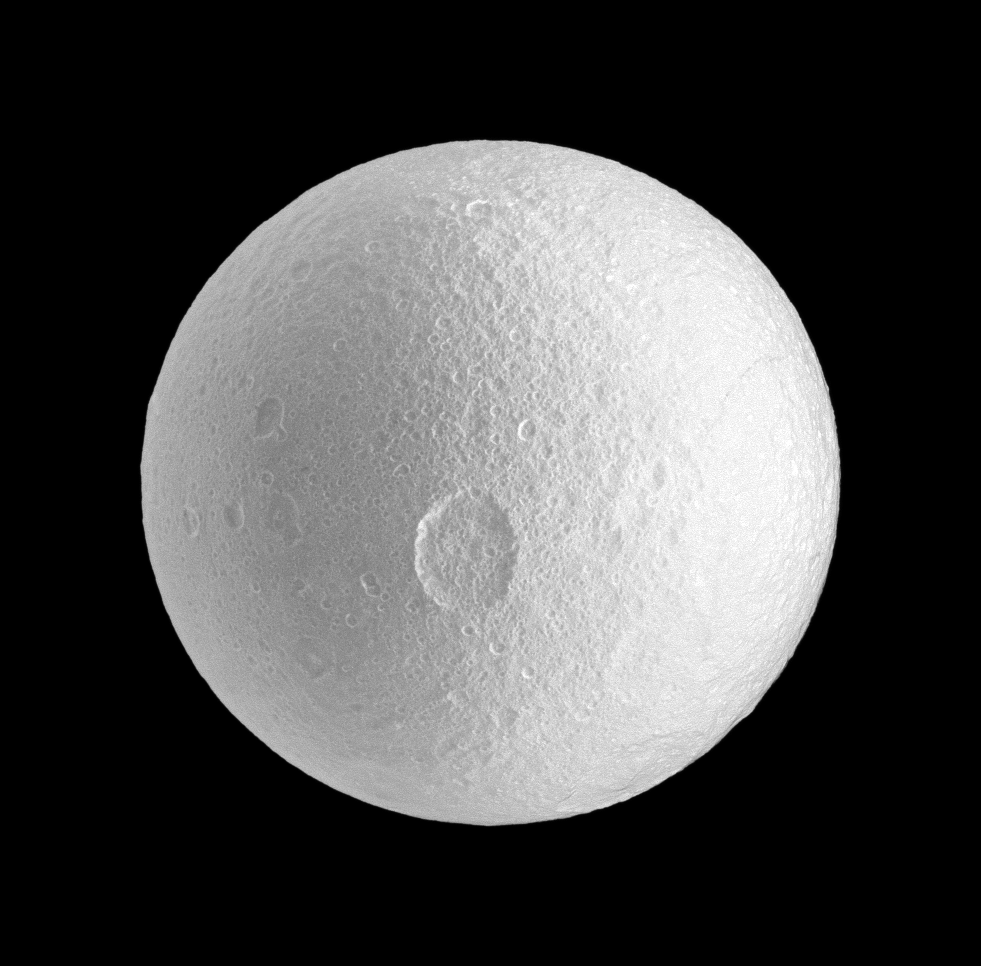

Spotlight on Penelope

The Cassini spacecraft spies the large Penelope crater on Saturn’s moon Tethys.

Penelope crater lies near the center of the image. See PIA11495 to learn more about the prominent features on Tethys. This view looks toward the trailing hemisphere of Tethys (1,062 kilometers, or 660 miles across). North on Tethys is up.

The image was taken with the Cassini spacecraft narrow-angle camera on Oct. 14, 2009 using a spectral filter sensitive to wavelengths of ultraviolet light centered at 338 nanometers. The view was obtained at a distance of approximately 256,000 kilometers (159,000 miles) from Tethys and at a Sun-Tethys-spacecraft, or phase, angle of 1 degree. Image scale is 2 kilometers (about 1 mile) per pixel.

The Cassini-Huygens mission is a cooperative project of NASA, the European Space Agency and the Italian Space Agency. The Jet Propulsion Laboratory, a division of the California Institute of Technology in Pasadena, manages the mission for NASA’s Science Mission Directorate, Washington, D.C. The Cassini orbiter and its two onboard cameras were designed, developed and assembled at JPL. The imaging operations center is based at the Space Science Institute in Boulder, Colo.

Credit: NASA/JPL/Space Science Institute